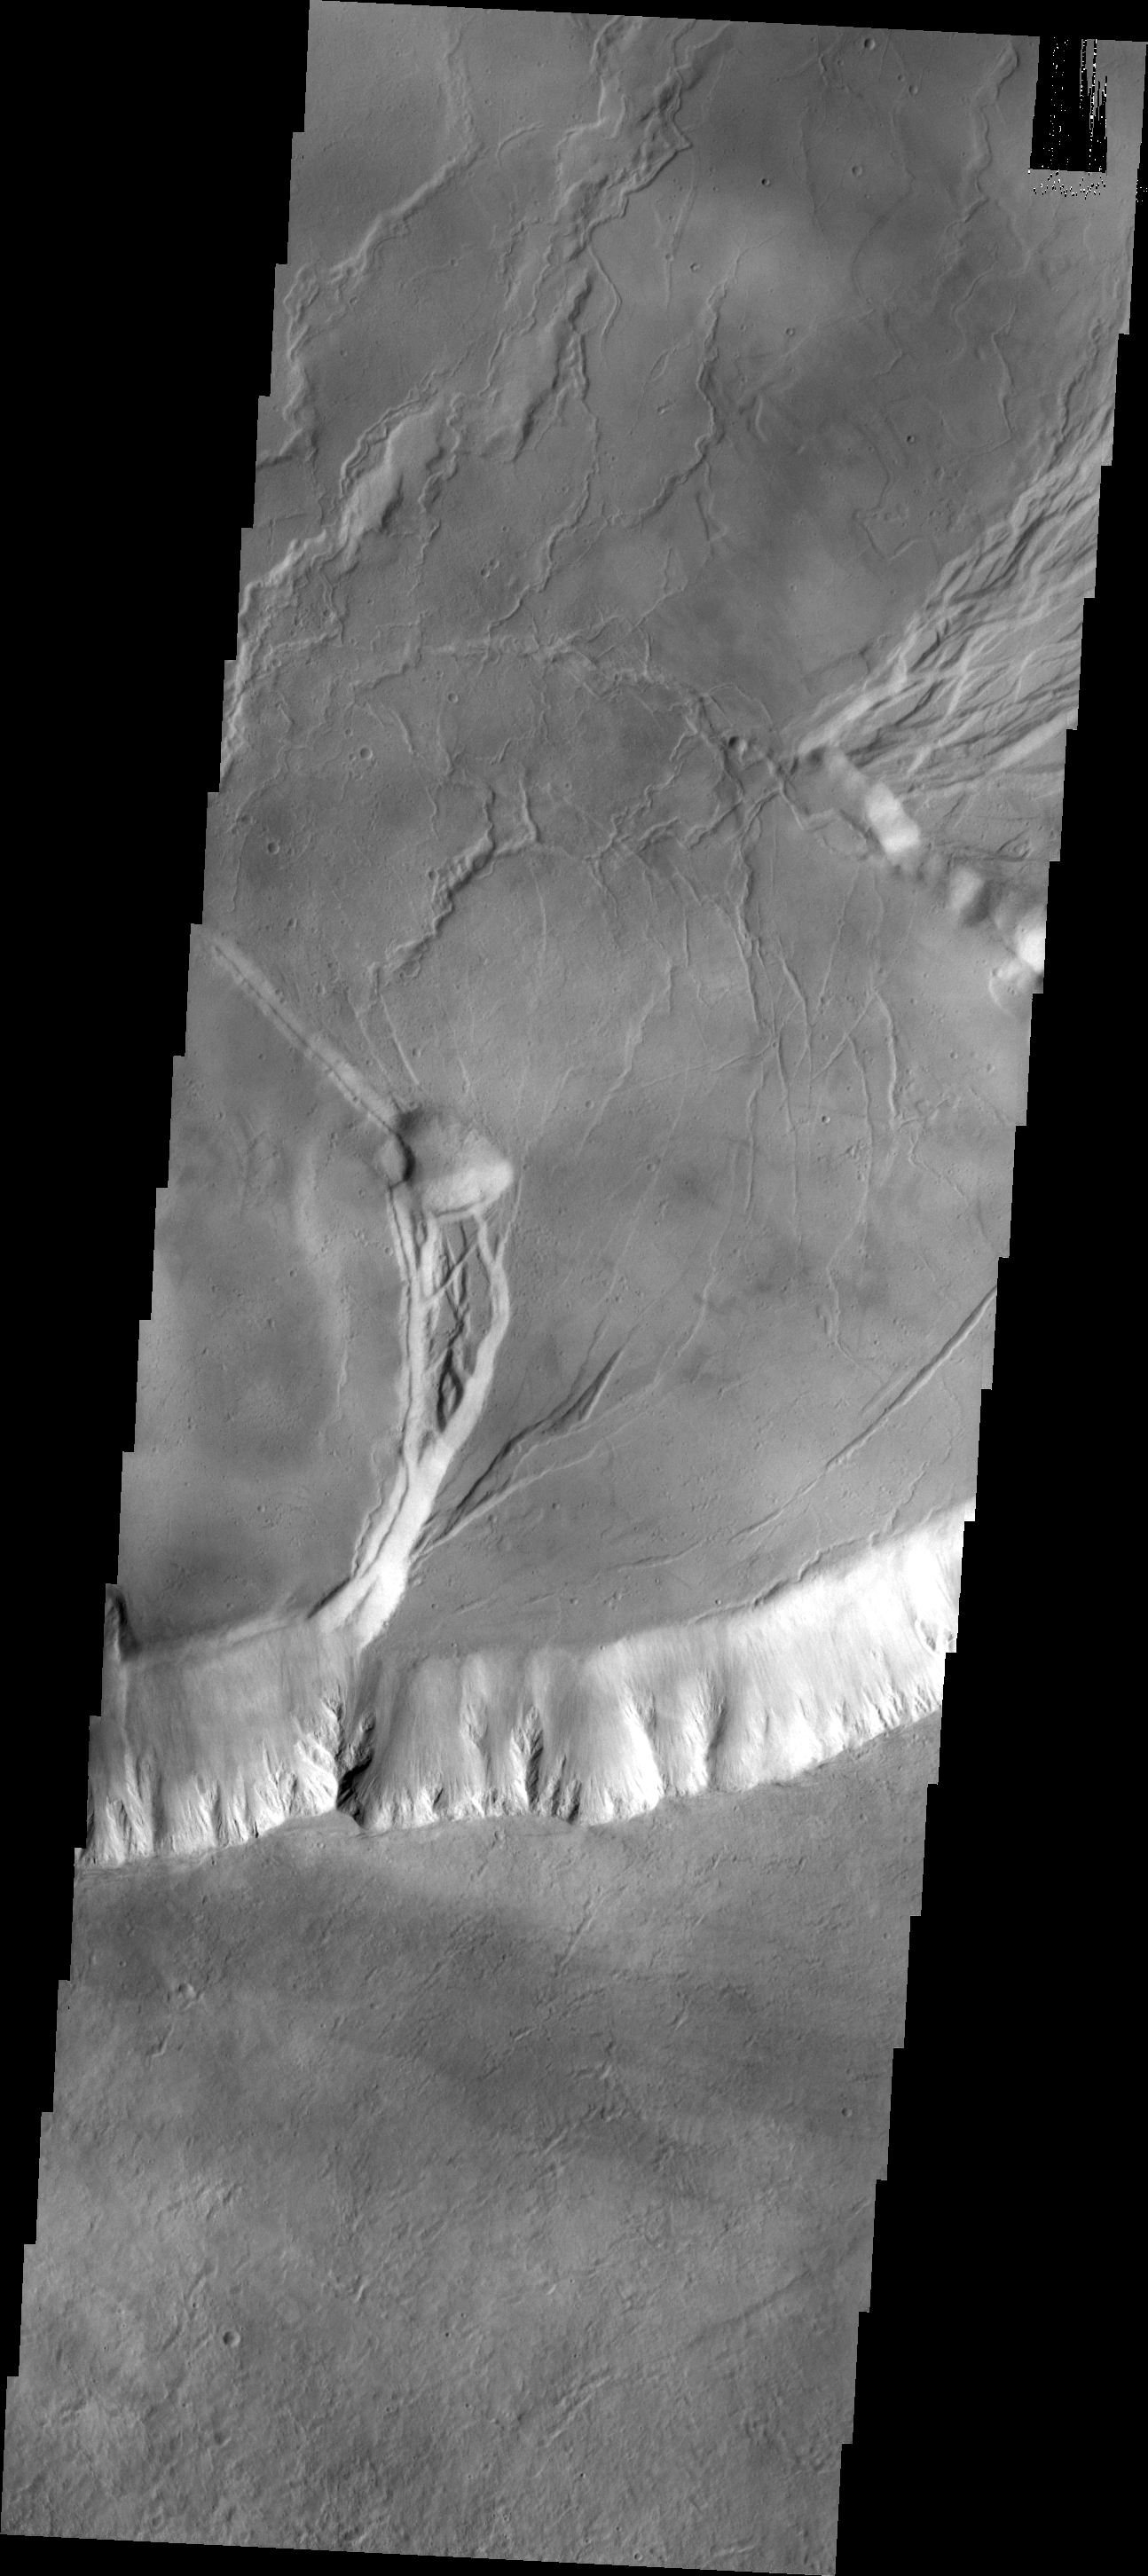

Olympus Mons

Today’s VIS image shows part of the caldera system on the summit of Olympus Mons.

Credit: NASA/JPL/ASU